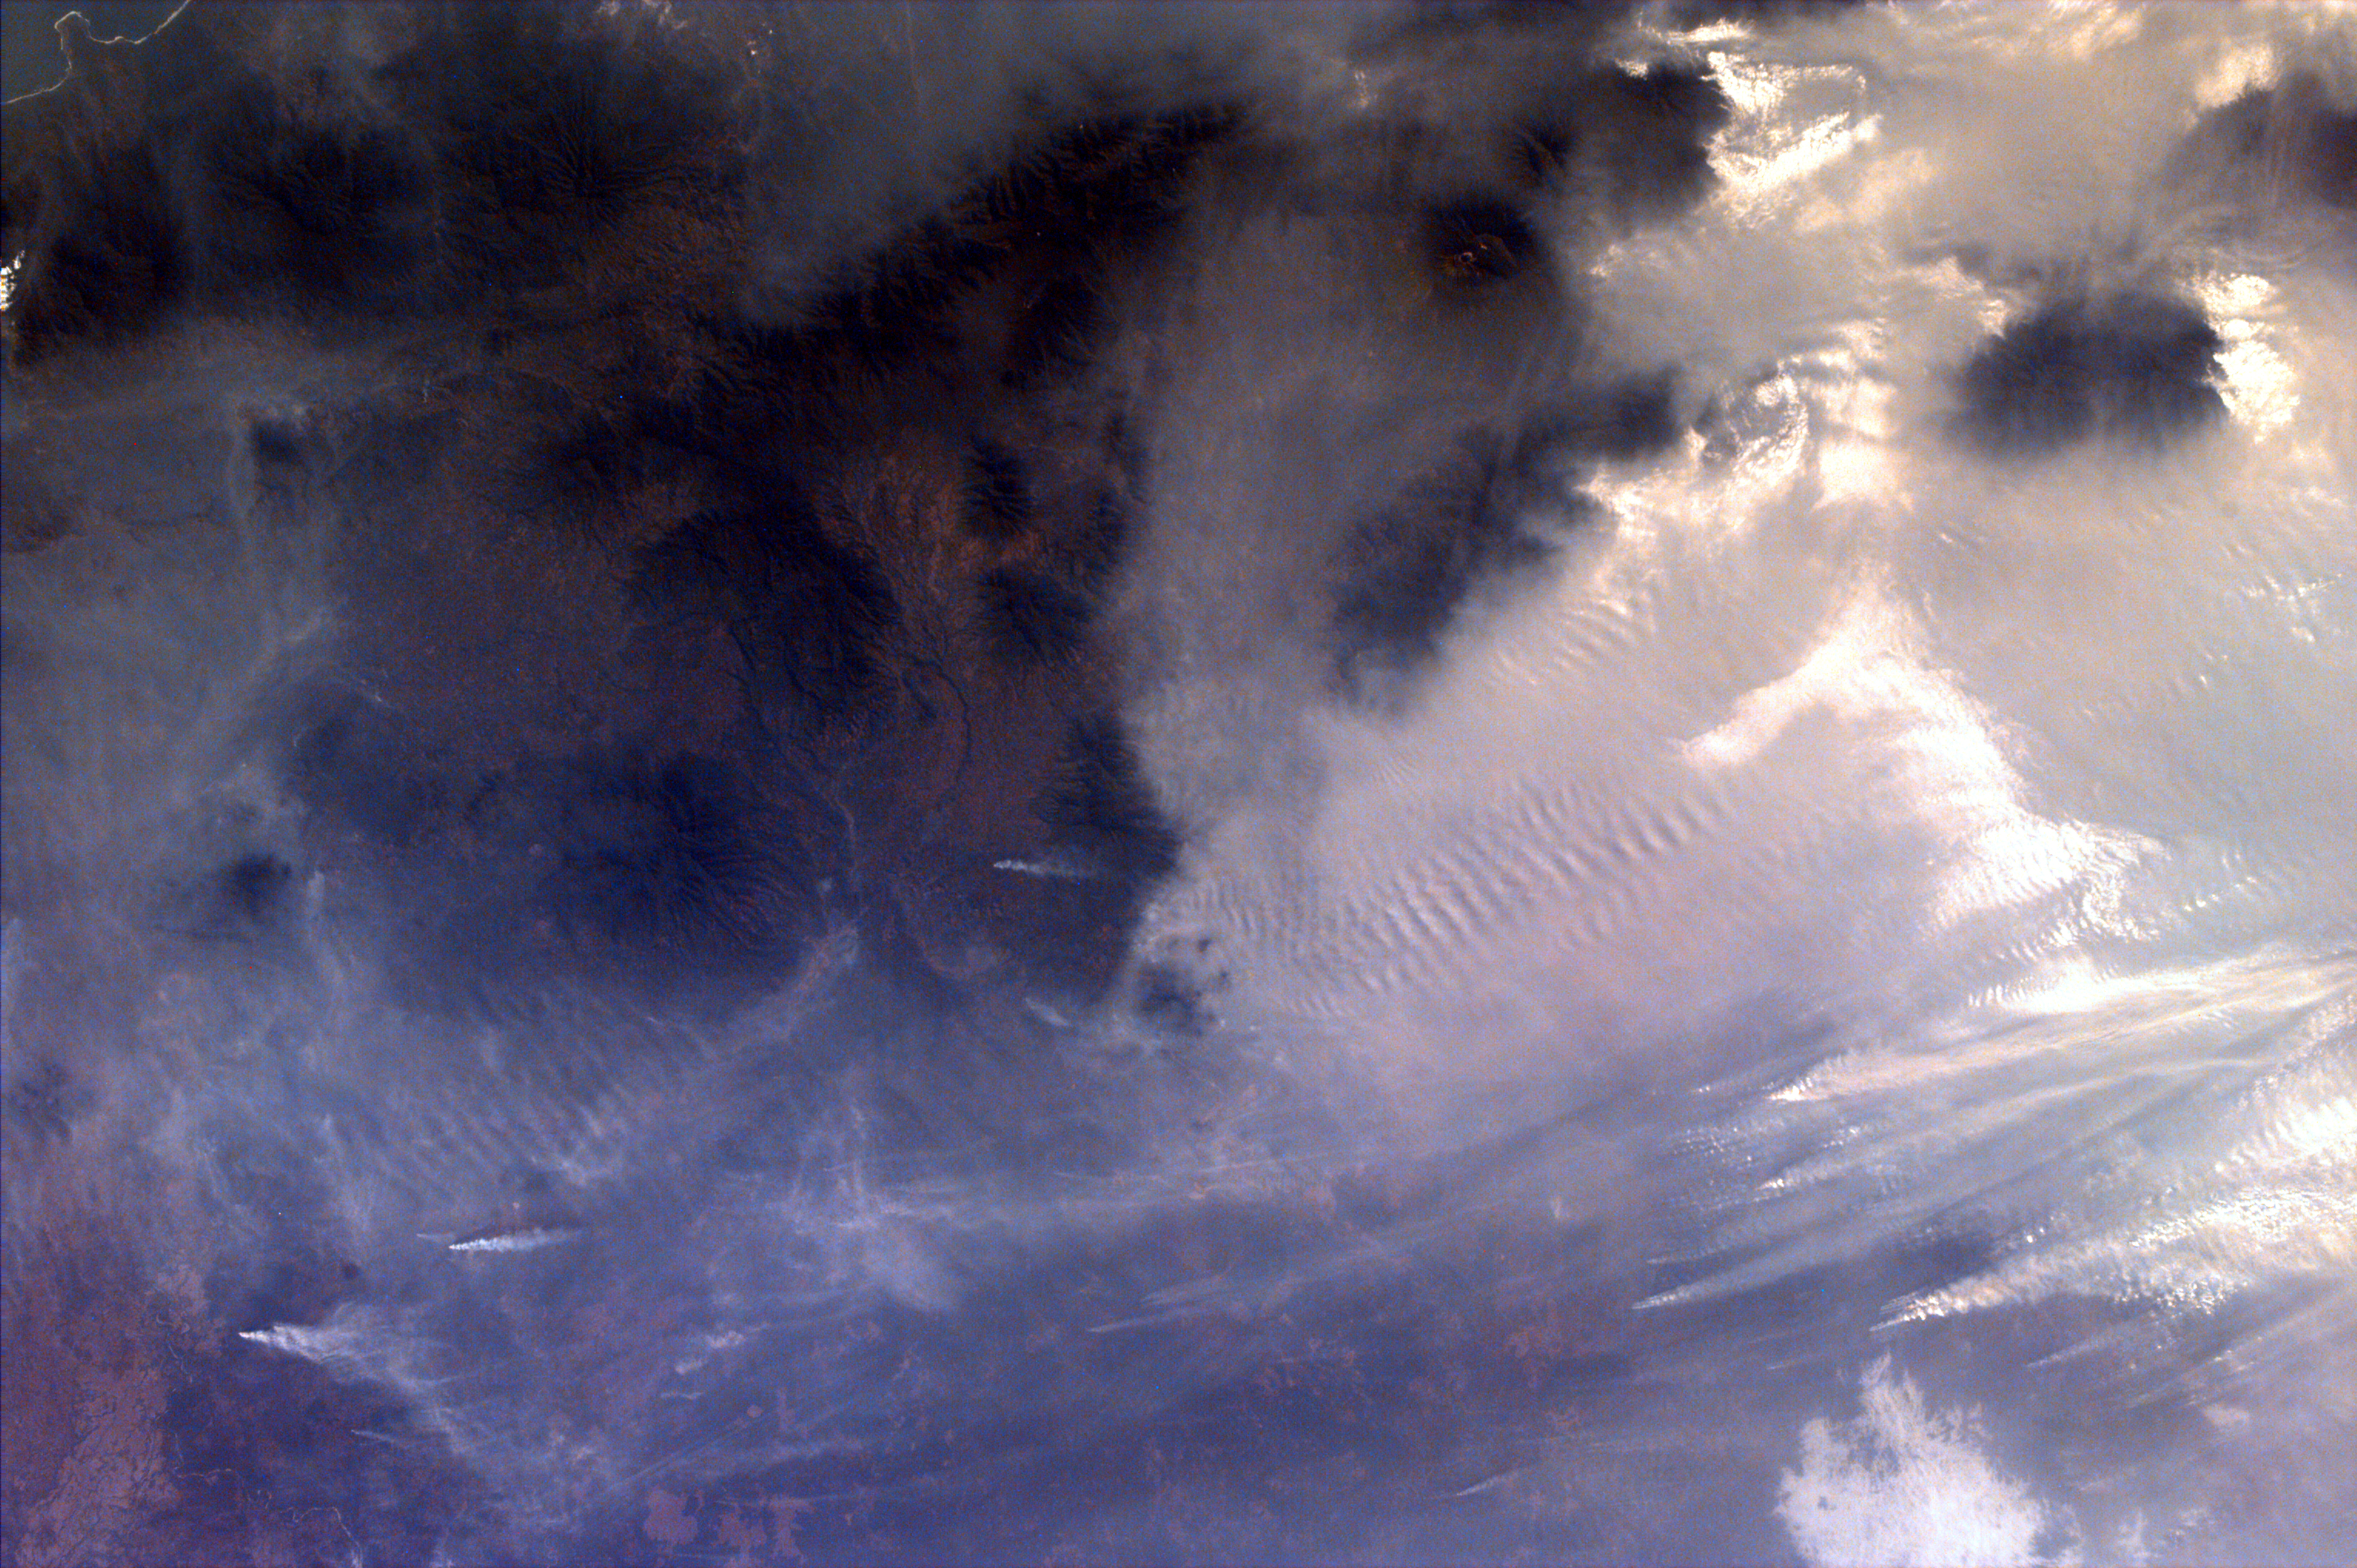

Southern Sumatra, Indonesia

Middle school students across the country photographed the fires and smoke over southern Sumatra from a camera aboard the Space Shuttle Atlantis September 27. A joint effort between 23 of the 52 schools participating in this mission, the KidSat camera was used to image a 140 km wide, 1950 km long strip that starts in the northwest (5.24 degrees N, 97.11 degrees E), and follows the Pegunungan Barisan range across the equator to the southern tip of Sumatra (7.44S, 106.1E). [MET 00215343 – 00215750].

Smoldering underground fires have raged uncontrolled for the past few weeks in Southeast Asia. Originally set to clear land for agriculture, the fires are usually extinguished by the annual monsoon rains. However, this year, the rains had not come due to El Niño which produces dry conditions in the Indonesia region. Due to the lack of trade winds, the seasonal warm waters in the eastern Pacific have spread over to South America. Consequently, the water temperature in Indonesia has dropped significantly. This decrease in temperature has not produced enough warm water vapor to produce the normal seasonal showers that usually encompass the area.

The fire has now been blamed for two fatal accidents and countless health hazards. At one point, the pollution index of the region reached 839. To put a relative point to this number, a pollution index of 300 is a equivalent of smoking 20 cigarettes a day. The smoke, during one time, blanketed an area that was larger than the continental United States. Currently, the fire’s rage has been quelled by winds and rain which have lifted the smog and dampened the fires. However it is estimated that 100,000 fire fighters are needed to stop the fire.

This KidSat image (MET 00215637) of the southern region of Sumatra was captured on September 27, 1997 during the Shuttle flight STS-86. It is centered at 3.7 degrees S 103.4 degrees E and is 140 km wide and 205 km long. The smoke plumes appear in the rain forests east of the mountains where land is being cleared for palm plantations; the plumes indicate a prevailing wind to the northwest and rise above the continuous layer of smoke. Within a short distance, the region becomes completely blanketed in smoke with only the peaks of the volcanoes rising above the gray haze layer.

The KidSat camera that photographed these fires is mounted in the overhead starboard window of the Shuttle Atlantis and operates before and after docking with Mir when the Shuttle’s windows face the Earth. Students on the ground are linked to the camera through the Internet and a series of satellites. High school and undergraduate students work in collaboration with scientists and engineers to develop and operate the KidSat systems. Curriculum developed by The Johns Hopkins University Institute for the Academic Advancement of Youth is used in the middle school classrooms to encourage scientific inquiry based on the images.

The photographs from the three missions of the KidSat pilot program can be accessed at the following URL: http://www.jpl.nasa.gov/kidsat

The KidSat program was developed by the Jet Propulsion Laboratory, The Johns Hopkins University Institute for the Academic Advancement of Youth, and The University of California, San Diego, with support from NASA’s Johnson Space Center. The project is supported by NASA’s Office of Human Resources and Education with support from NASA’s Offices of Mission to Planet Earth, Space Flight, and Space Science. JPL is a division of the California Institute of Technology (Caltech).

Credit: NASA/JPL